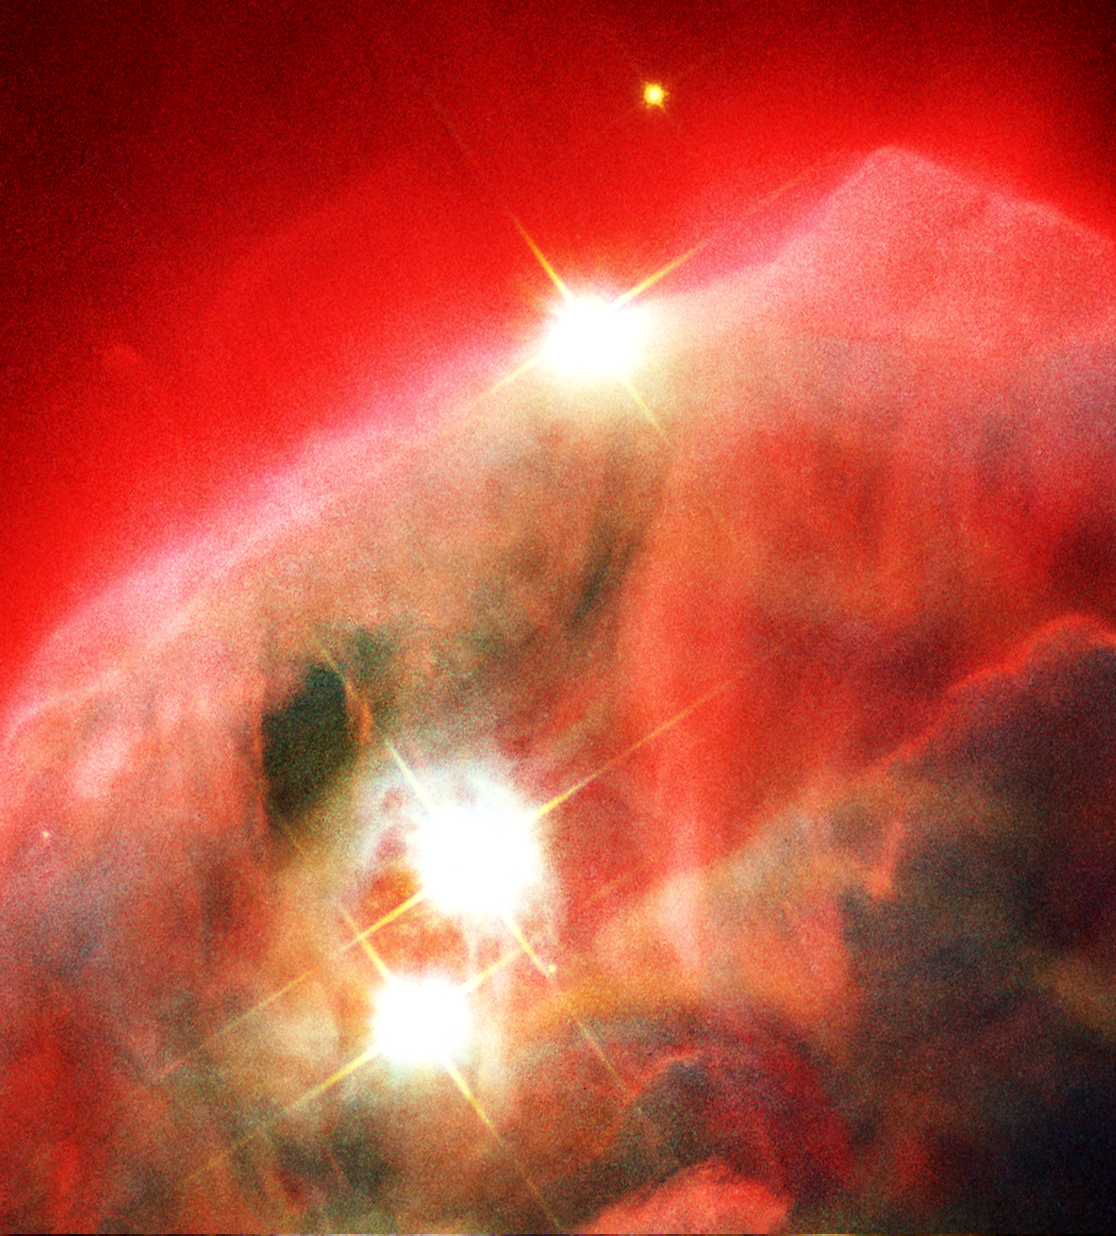

Edifice of Gas and Dust in the Cone Nebula

Object Name: Cone Nebula, NGC 2264
Object Description: Gaseous Pillar in the Milky Way Galaxy
Instrument: HST/ACS/WFC
Filters: F435W (B), F658N (H-alpha), F814W (I)

Credit: NASA, The NICMOS Group (STScI, ESA) and The NICMOS Science Team (Univ. of Arizona)